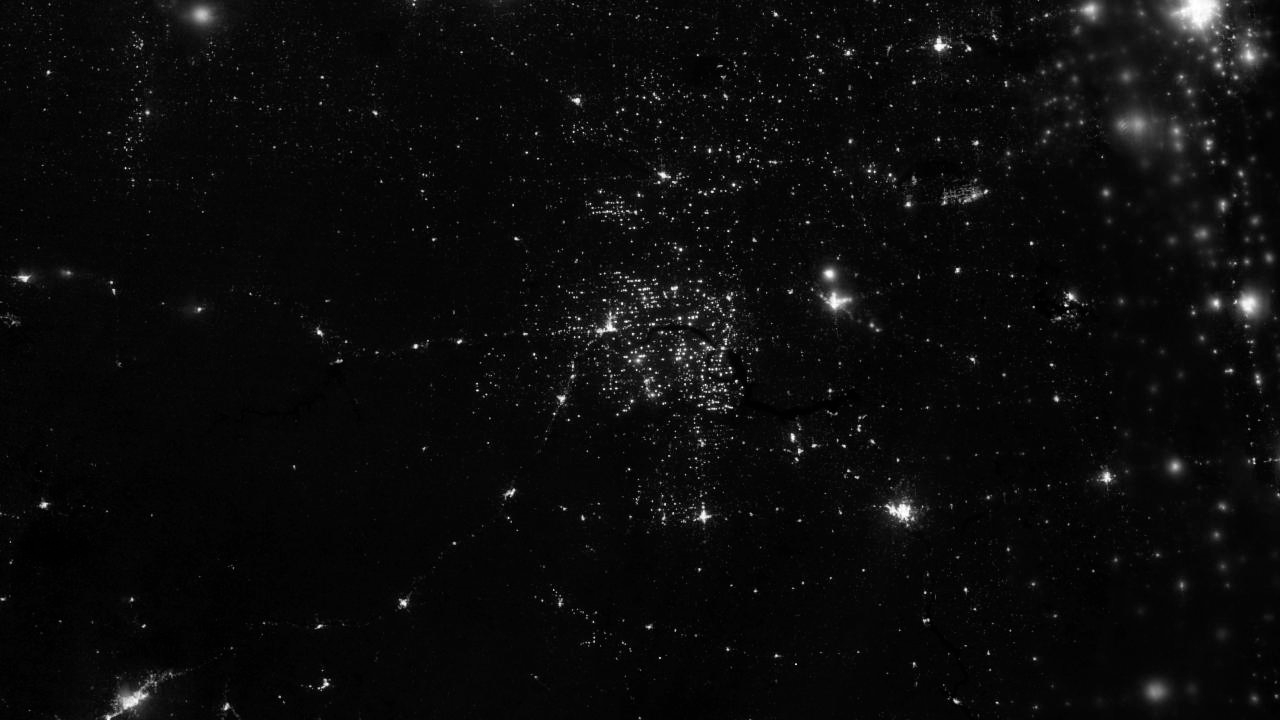

Gas Drilling, North Dakota

Northwestern North Dakota is one of the least-densely populated parts of the United States. Cities and people are scarce, but satellite imagery shows the area has been aglow at night in recent years. The reason: the area is home to the Bakken shale formation, a site where gas and oil production are booming. On November 12, 2012, the Visible Infrared Imaging Radiometer Suite (VIIRS) on the Suomi NPP satellite captured this nighttime view of widespread drilling throughout the area. Most of the bright specks are lights associated with drilling equipment and temporary housing near drilling sites, though a few are evidence of gas flaring. Some of the brighter areas correspond to towns and cities including Williston, Minot, and Dickinson. The image was captured by the VIIRS “day-night band,” which detects light in a range of wavelengths from green to near-infrared and uses “smart” light sensors to observe dim signals such as gas flares, auroras, wildfires, city lights, and reflected moonlight. When VIIRS acquired the image, the Moon was in its waning crescent phase, so the landscape was reflecting only a small amount of light. According to the U.S. Energy Information Administration, natural gas production from the Bakken shale has increased more than 20-fold between 2007 and 2010. Gas production averaged over 485 million cubic feet per day in September 2011, compared to the 2005 average of about 160 million cubic feet per day. Due to the lack of a gas pipeline and processing facilities in the region, about 29 percent of that gas is flared. NASA Earth Observatory image by Jesse Allen and Robert Simmon, using VIIRS Day-Night Band data from the Suomi National Polar-orbiting Partnership. Suomi NPP is the result of a partnership between NASA, the National Oceanic and Atmospheric Administration, and the Department of Defense.

Credit: NASA Earth Observatory Click here